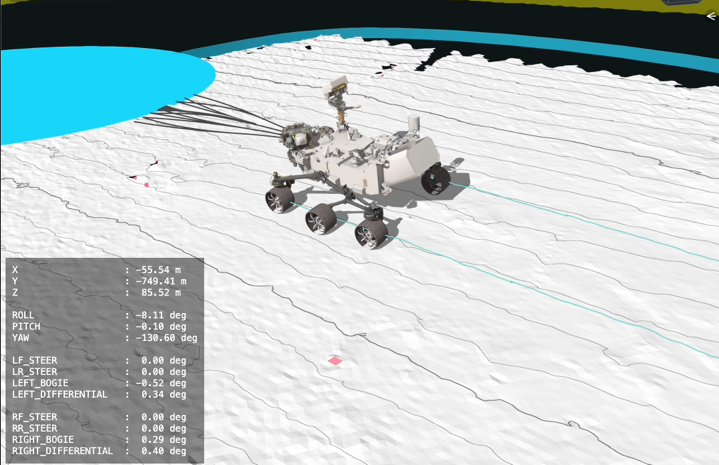

Visualizing Perseverance’s AI-Planned Drive on Mars

This animation of NASA’s Perseverance was created with the Caspian visualization tool using data acquired during an 807-foot (246-meter) drive on the rim of Jezero Crater made by the rover on Dec. 10, 2025, the 1,709th Martian day, or sol, of the mission. The mission’s “drivers,” or rover planners, use the information to understand the Perseverance’s autonomous decision-making process during its drive by showing why it chose one specific path over other options.

This was one of two drives, the first being on Dec. 8, in which generative artificial intelligence provided the route planning. The AI analyzed high-resolution orbital imagery from the HiRISE (High Resolution Imaging Science Experiment) camera aboard NASA’s Mars Reconnaissance Orbiter and terrain-slope data from digital elevation models to identify critical terrain features — bedrock, outcrops, hazardous boulder fields, sand ripples, and the like. From that analysis, it generated a continuous path complete with waypoints, fixed locations where the rover takes up a new set of instructions.

The pale blue lines depict the track the rover’s wheels take. The black lines snaking out in front of the rover depict the different path options the rover is considering moment to moment. The white terrain Perseverance drives onto in the animation is a height map generated using data the rover collected during the drive. The pale blue circle that appears in front of the rover near the end of the animation is a waypoint.

NASA’s Jet Propulsion Laboratory, which is managed for the agency by Caltech, built and manages operations of the Perseverance rover.

Credit: NASA/JPL-Caltech